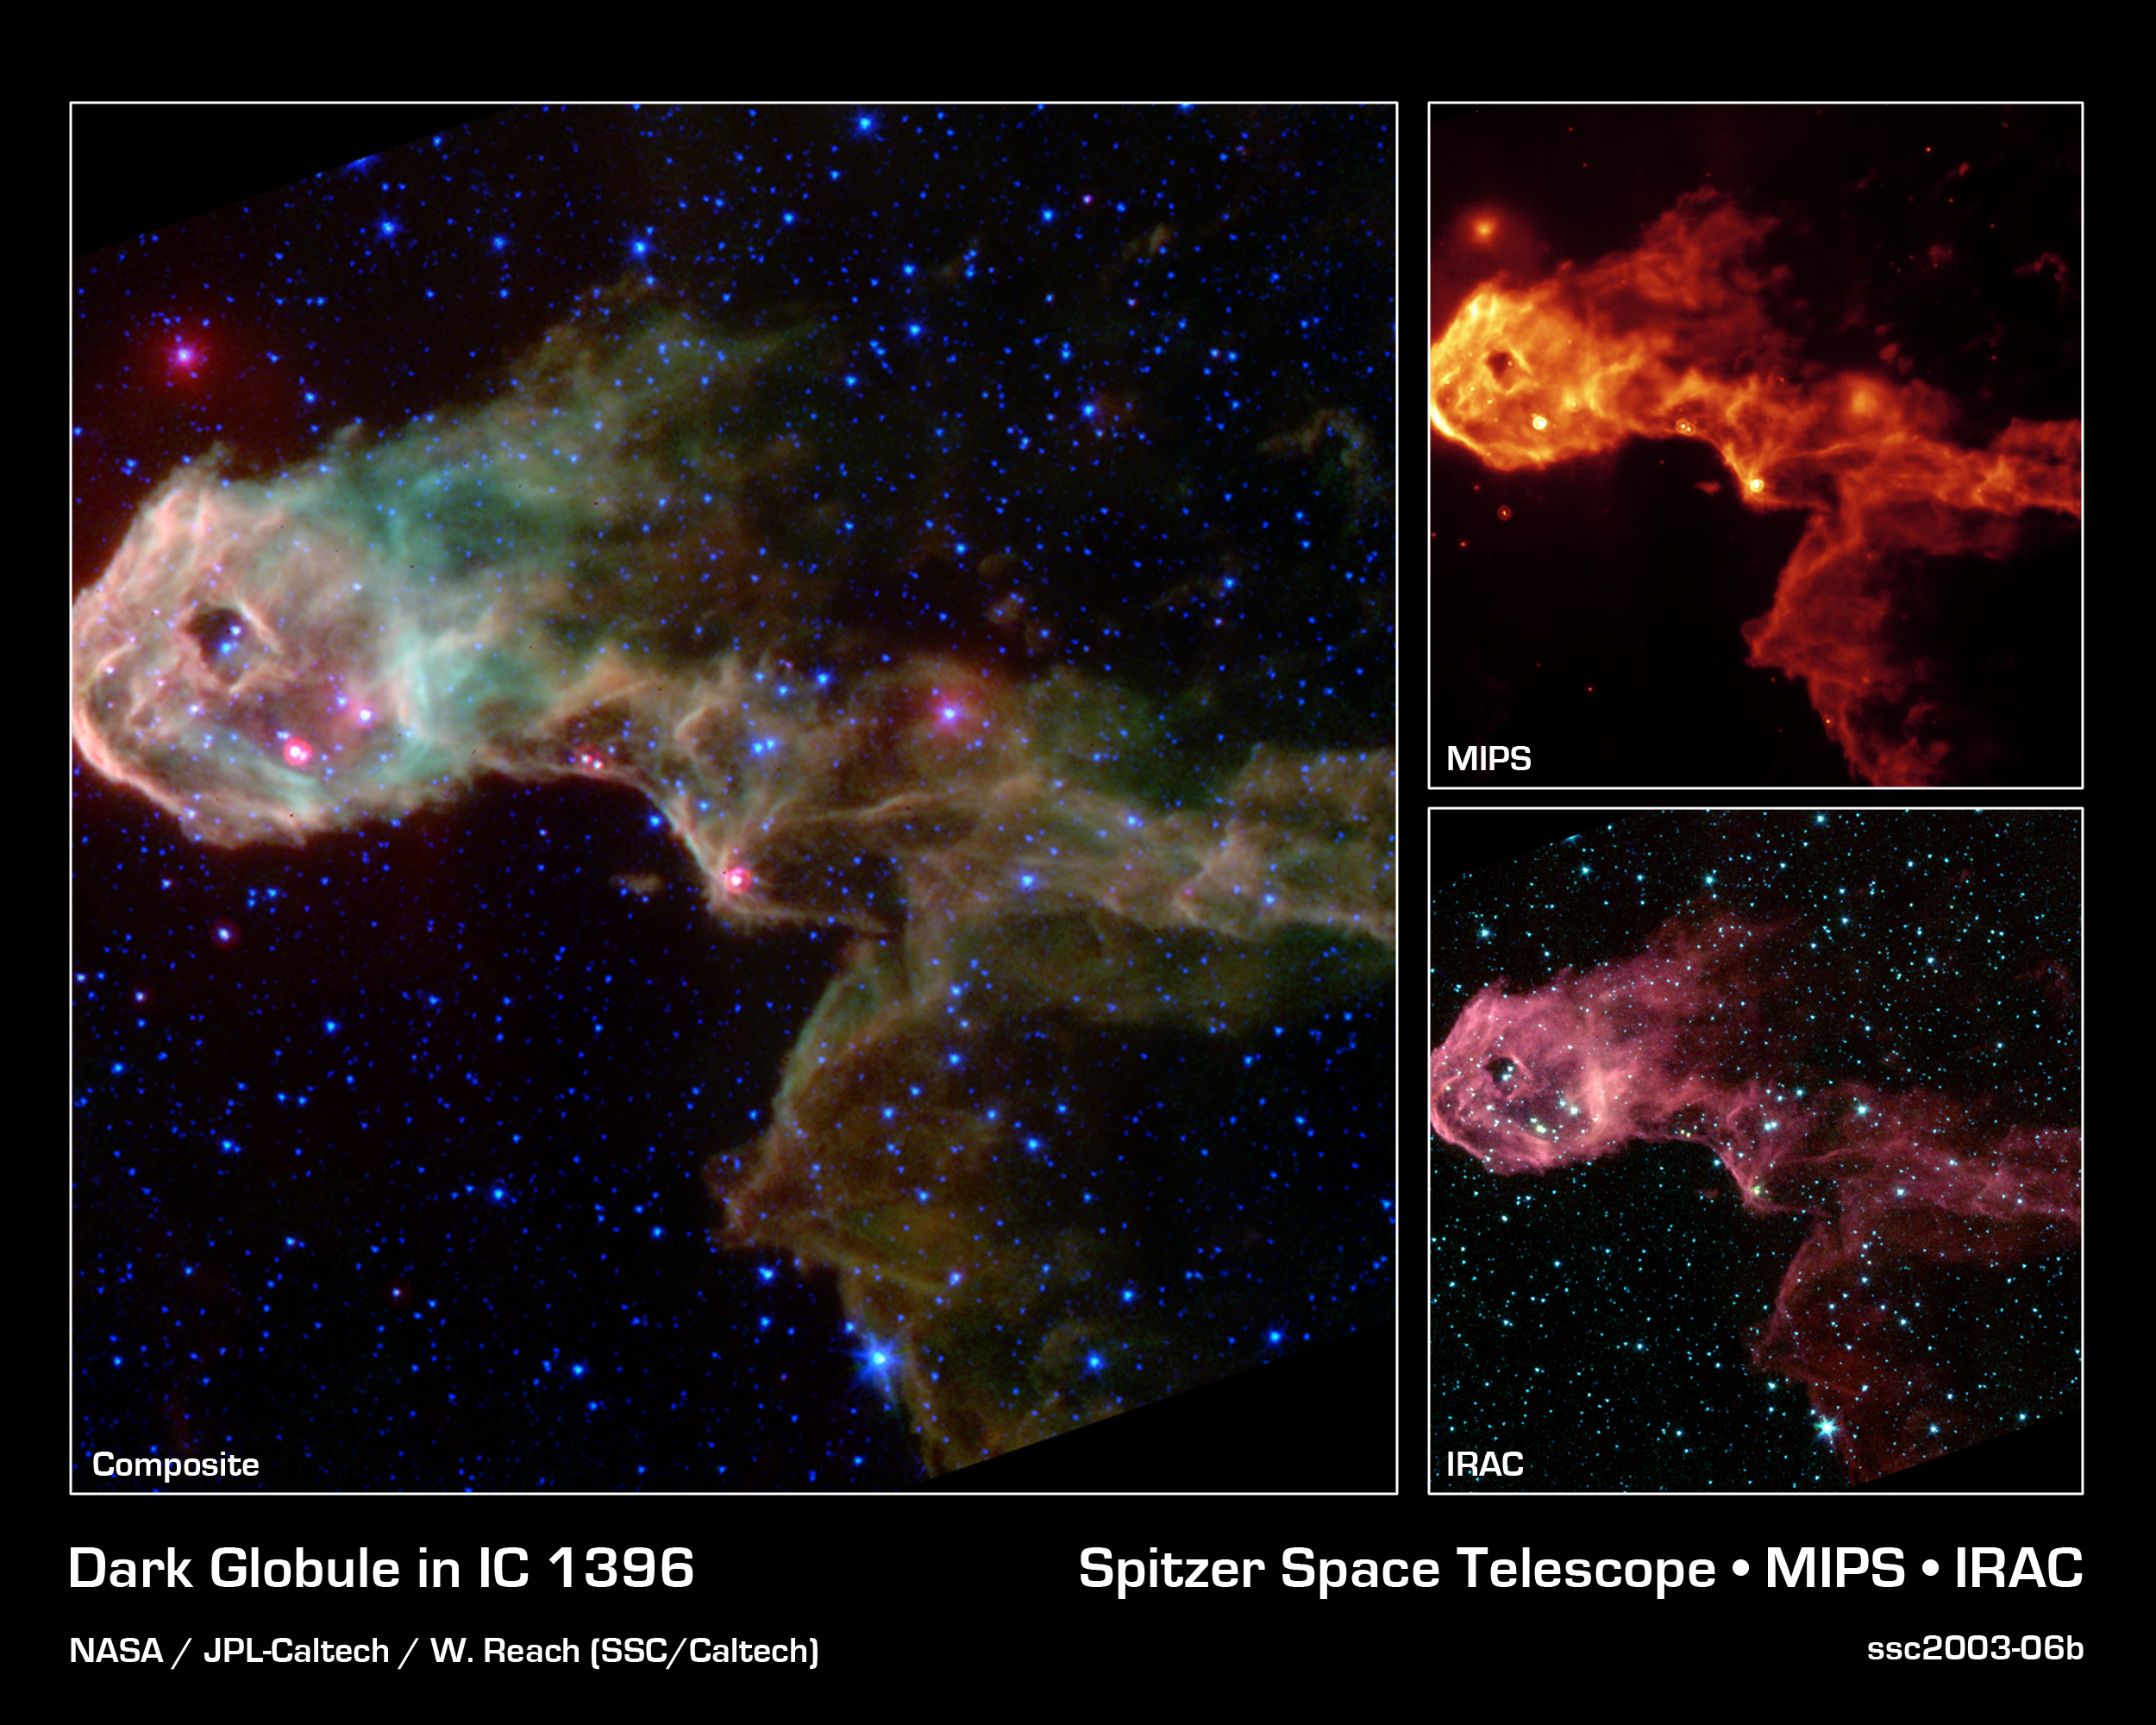

Dark Globule in IC 1396

NASA's Spitzer Space Telescope has captured a glowing stellar nursery within a dark globule that is opaque at visible light. These new images pierce through the obscuration to reveal the birth of new protostars, or embryonic stars, and young stars never before seen.

The Elephant's Trunk Nebula is an elongated dark globule within the emission nebula IC 1396 in the constellation of Cepheus. Located at a distance of 2,450 light-years, the globule is a condensation of dense gas that is barely surviving the strong ionizing radiation from a nearby massive star. The globule is being compressed by the surrounding ionized gas.

The large composite image on the left is a product of combining data from the observatory's multiband imaging photometer and the infrared array camera. The thermal emission at 24 microns measured by the photometer (red) is combined with near-infrared emission from the camera at 3.6/4.5 microns (blue) and from 5.8/8.0 microns (green). The colors of the diffuse emission and filaments vary, and are a combination of molecular hydrogen (which tends to be green) and polycyclic aromatic hydrocarbon (brown) emissions.

Within the globule, a half dozen newly discovered protostars are easily discernible as the bright red-tinted objects, mostly along the southern rim of the globule. These were previously undetected at visible wavelengths due to obscuration by the thick cloud ('globule body') and by dust surrounding the newly forming stars. The newborn stars form in the dense gas because of compression by the wind and radiation from a nearby massive star (located outside the field of view to the left). The winds from this unseen star are also responsible for producing the spectacular filamentary appearance of the globule itself, which resembles that of a flying dragon.

The Spitzer Space Telescope also sees many newly discovered young stars, often enshrouded in dust, which may be starting the nuclear fusion that defines a star. These young stars are too cool to be seen at visible wavelengths. Both the protostars and young stars are bright in the mid-infrared because of their surrounding discs of solid material. A few of the visible-light stars in this image were found to have excess infrared emission, suggesting they are more mature stars surrounded by primordial remnants from their formation, or from crumbling asteroids and comets in their planetary systems.

Credit: NASA/JPL-Caltech/W. Reach (SSC/Caltech)